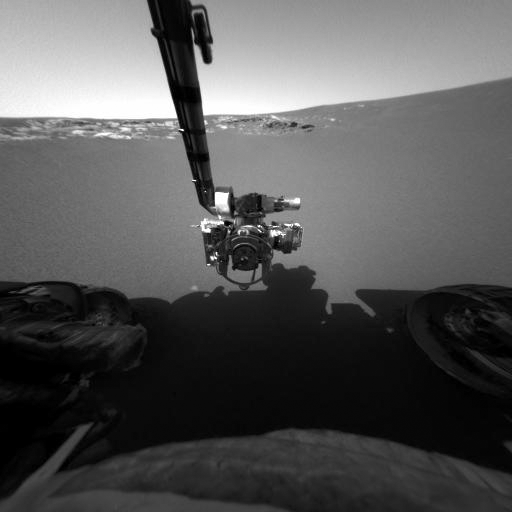

Opportunity Stretches Out

This image taken by the front hazard-identification camera onboard the Mars Exploration Rover Opportunity shows the rover’s arm in its extended position. The arm, or instrument deployment device, was deployed on the ninth martian day, or sol, of the mission. The rover, now sitting 1 meter (3 feet) away from the lander, can be seen in the foreground.

Credit: NASA/JPL